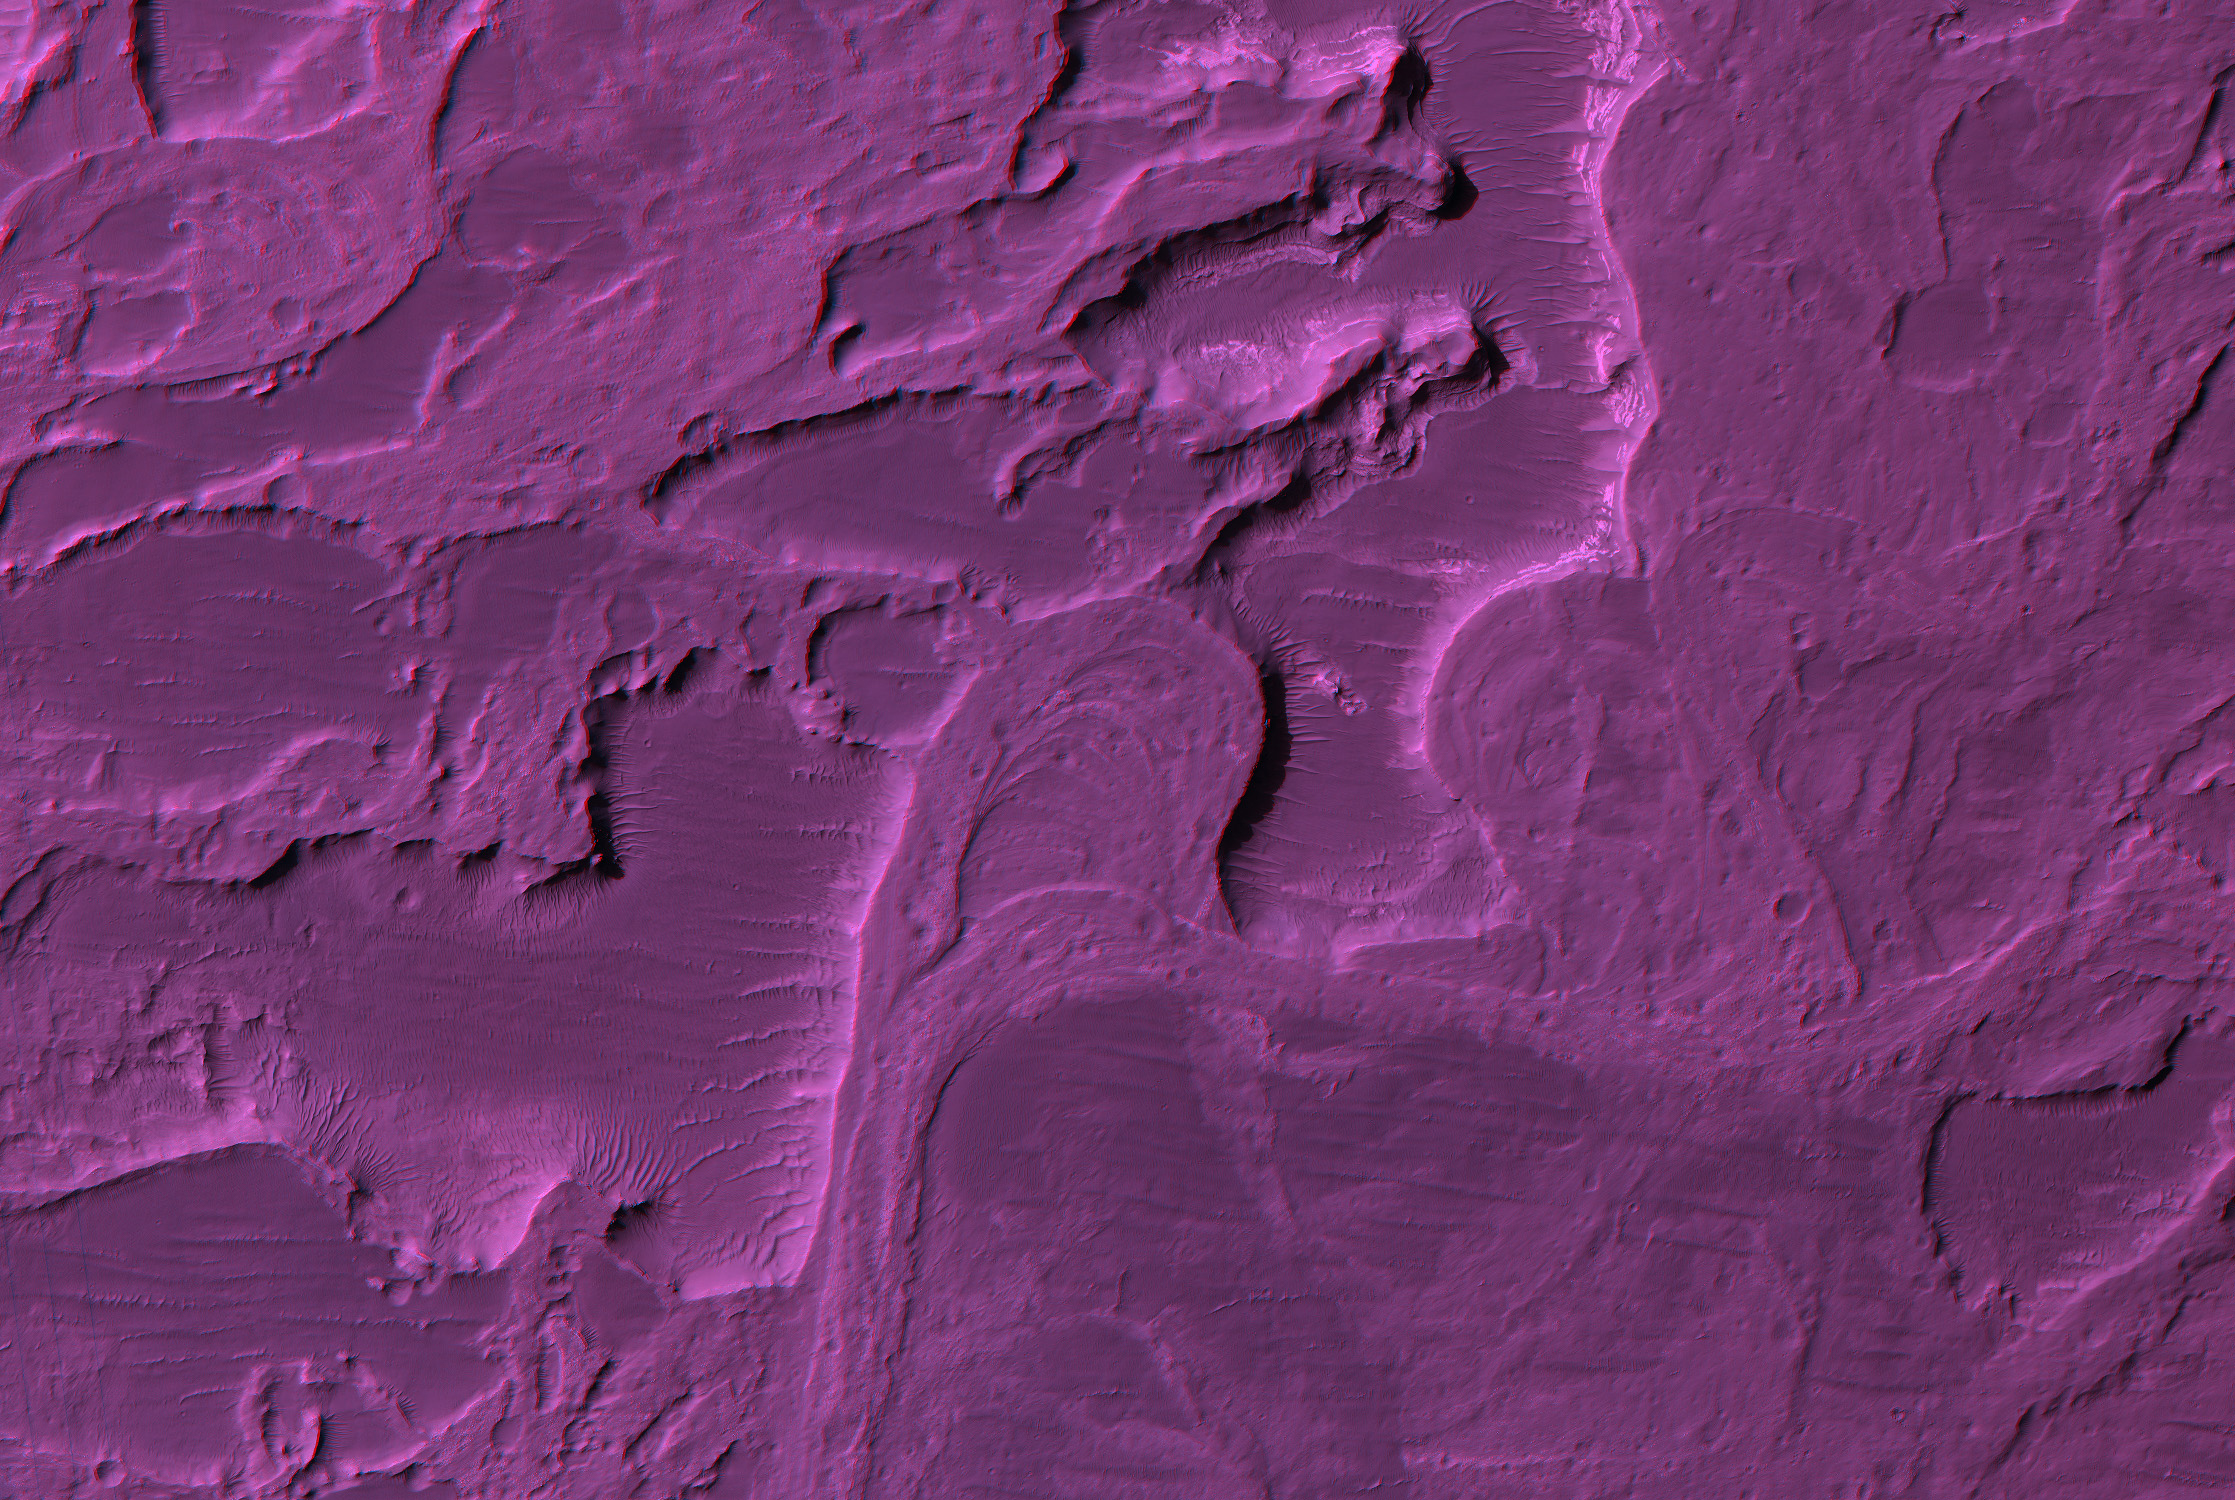

Stereo Anaglyphs of River Meanders in Eberswalde Delta

Figure 1

Eberswalde Delta contains river meanders, which indicate that flowing water was present for an extended period of time, not just the weeks required to explain the catastrophic flood channels.

Shown here are two red-blue color anaglyphs in which you can view the topography with red-blue glasses (blue filter over your right eye). This anaglyphs shows a relatively large area but with 3x reduction of spatial scale (75 cm/pixel), and figure 1 is a sample at full resolution (25 cm/pixel).

The former river channels are high rather than low, which is called inverted relief. Coarse gravel was deposited in the stream channel, which later proved more resistant to erosion than the materials outside the channel, creating this inverted relief.

Meanders are formed when a river channel gradually erodes the outer banks, increasing the curvature of the channel. Eventually the river decides to take a short cut, cutting off a meander, as shown here. This produces what are called oxbow lakes.

(We previously released image PSP_1334_1560, including color, but acquired a later image (PSP_1534_1560) over this same area but from a different viewing angle to provide stereo coverage.)

Observation GeometryImage PSP_001534_1560 was taken by the High Resolution Imaging Science Experiment (HiRISE) camera onboard the Mars Reconnaissance Orbiter spacecraft on 23-Nov-2006. The complete image is centered at -23.8 degrees latitude, 326.4 degrees East longitude. The range to the target site was 267.8 km (167.3 miles). At this distance the image scale is 26.8 cm/pixel (with 1 x 1 binning) so objects ~80 cm across are resolved. The image shown here has been map-projected to 25 cm/pixel and north is up. The image was taken at a local Mars time of 03:42 PM and the scene is illuminated from the west with a solar incidence angle of 67 degrees, thus the sun was about 23 degrees above the horizon. At a solar longitude of 139.9 degrees, the season on Mars is Northern Summer.

NASA’s Jet Propulsion Laboratory, a division of the California Institute of Technology in Pasadena, manages the Mars Reconnaissance Orbiter for NASA’s Science Mission Directorate, Washington. Lockheed Martin Space Systems, Denver, is the prime contractor for the project and built the spacecraft. The High Resolution Imaging Science Experiment is operated by the University of Arizona, Tucson, and the instrument was built by Ball Aerospace and Technology Corp., Boulder, Colo.

Credit: NASA/JPL/Univ. of Arizona